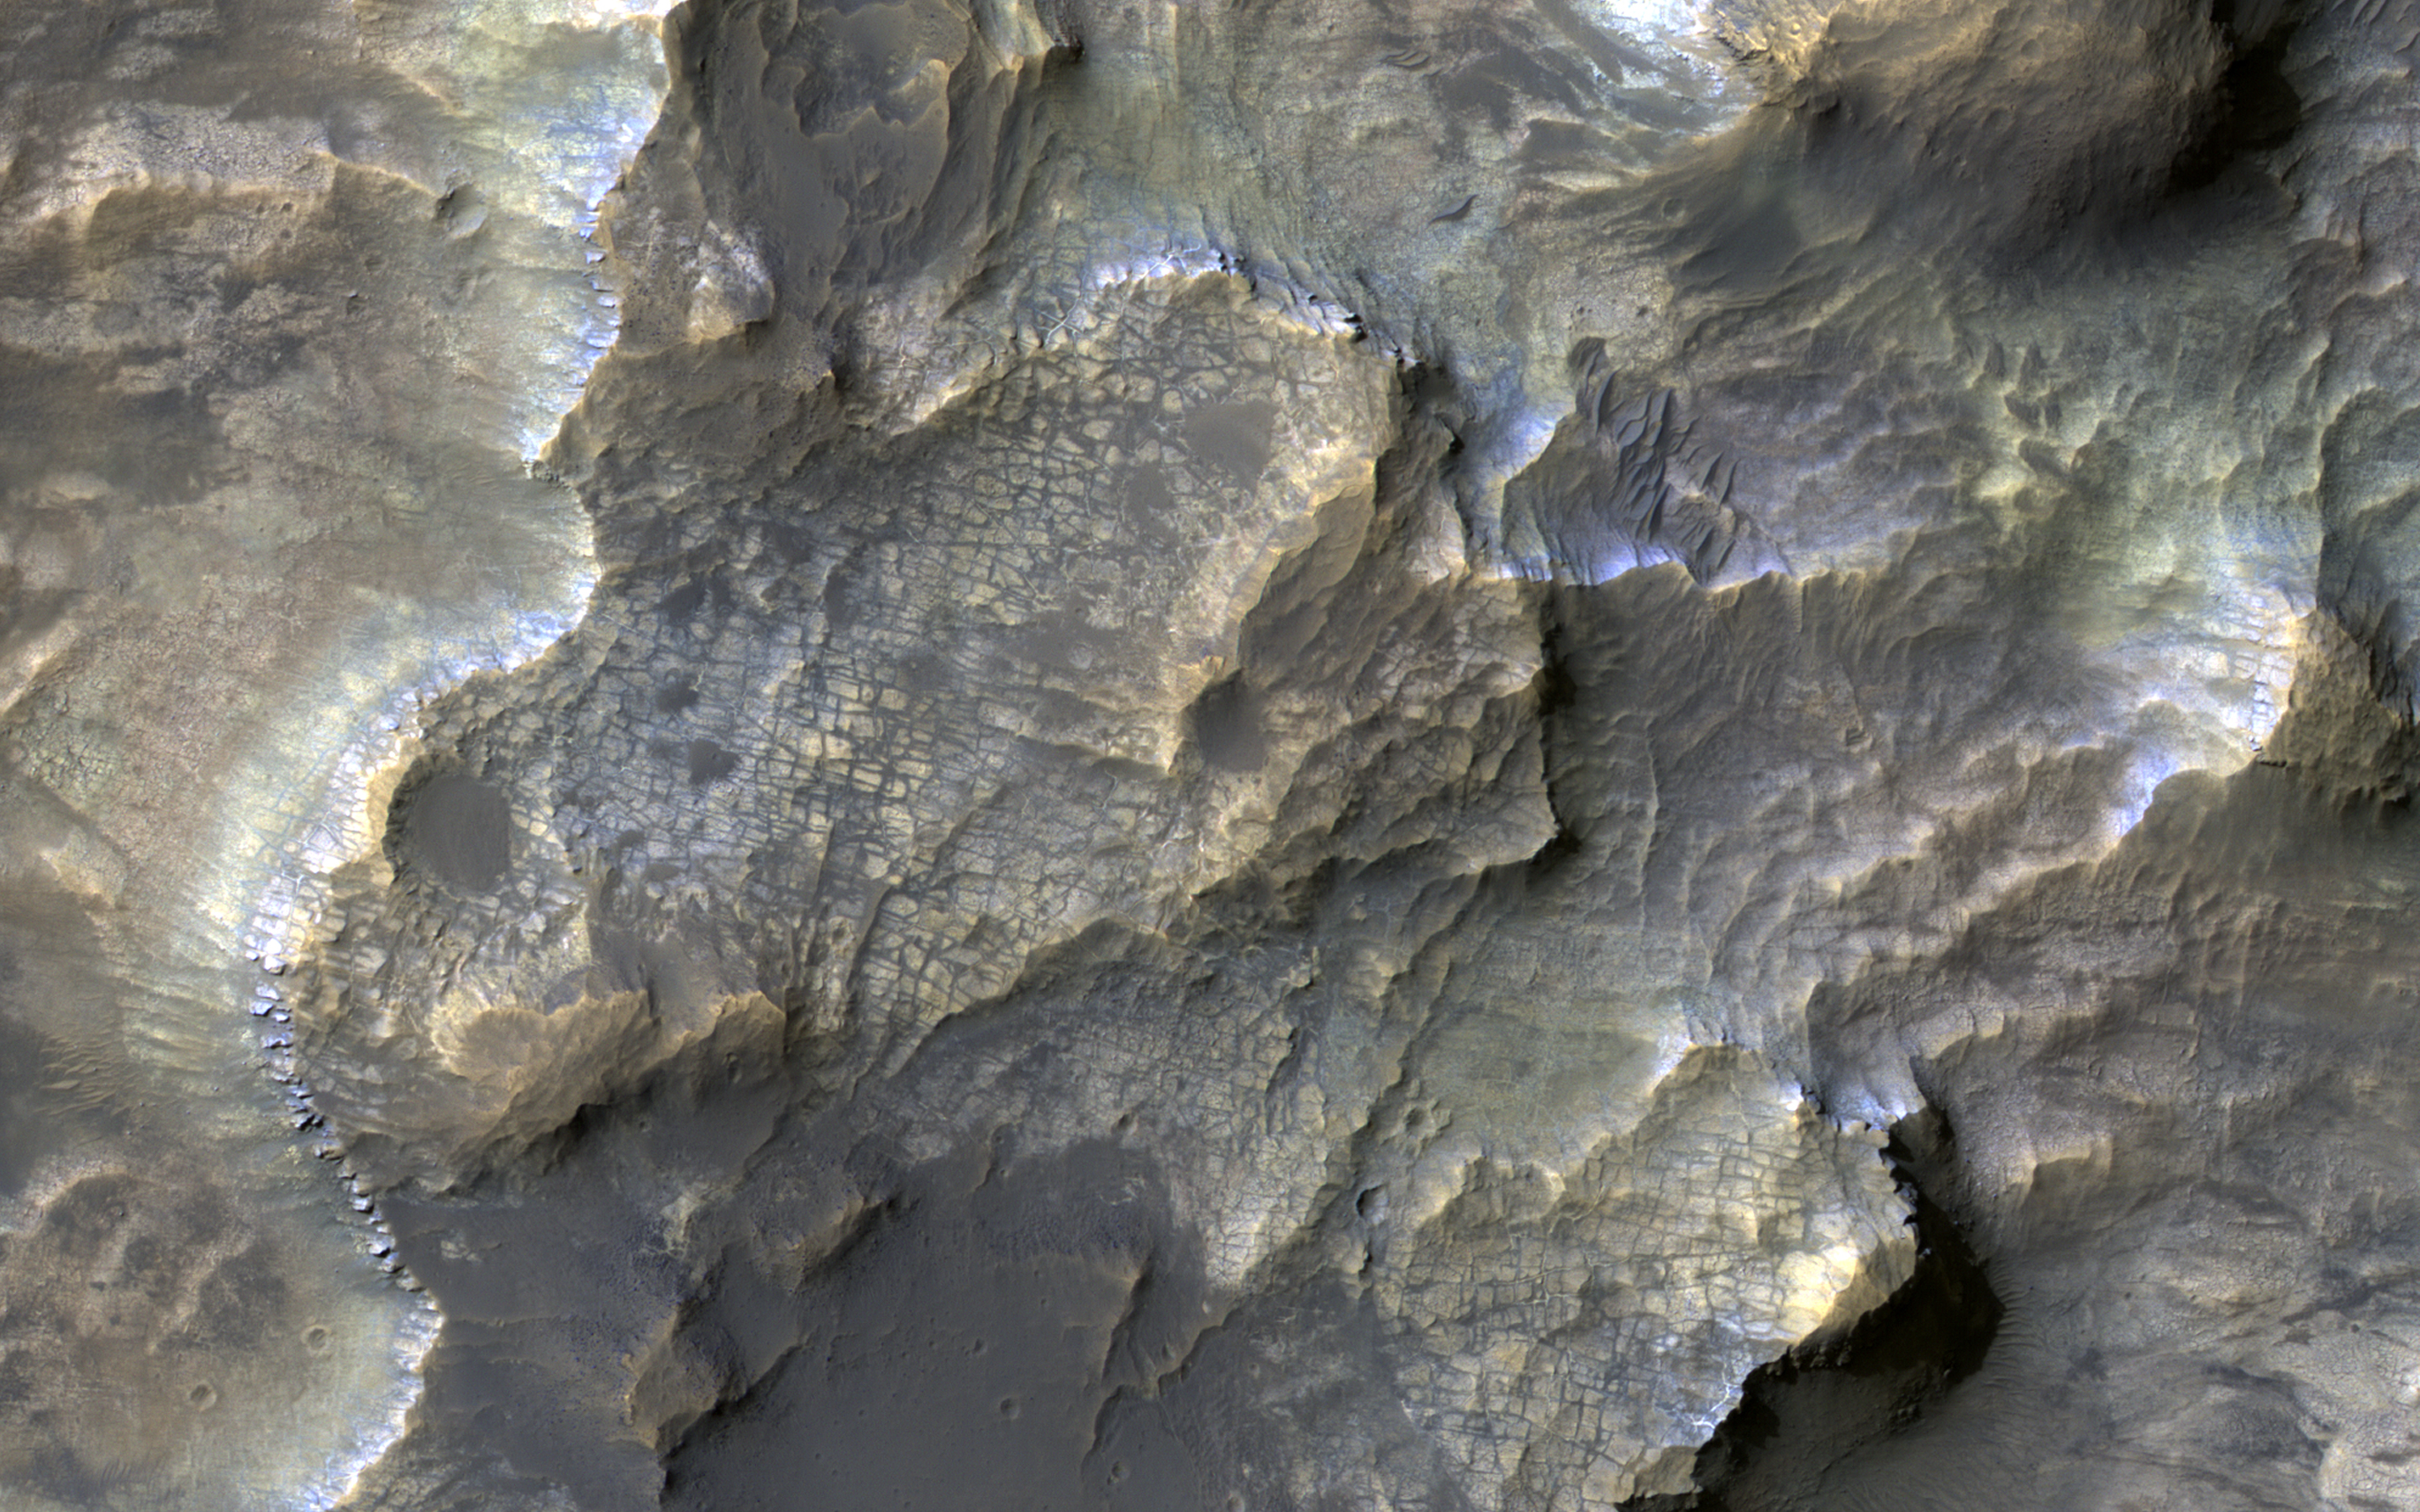

Clays in the Eridania Basin

This colorful image, acquired on May 21, 2018 by NASA’s Mars Reconnaissance Orbiter, shows clays within the Eridania basin region. Many scientists using orbital data have proposed that a large lake may have once existed here during the Late Noachian through Early Hesperian time periods, and then much of the water drained out to the north via Ma’adim Vallis.

Understanding where and what kind of clay exists within this region using CRISM data can help scientists learn more about how long the postulated lake existed and the water chemistry within the lake.

The map is projected here at a scale of 50 centimeters (19.7 inches) per pixel. [The original image scale is 55.3 centimeters (21.6 inches) per pixel (with 2 x 2 binning); objects on the order of 166 centimeters (65.4 inches) across are resolved.] North is up.

This is a stereo pair with PSP_010888_1510.

The University of Arizona, Tucson, operates HiRISE, which was built by Ball Aerospace & Technologies Corp., Boulder, Colorado. NASA’s Jet Propulsion Laboratory, a division of Caltech in Pasadena, California, manages the Mars Reconnaissance Orbiter Project for NASA’s Science Mission Directorate, Washington.

Credit: NASA/JPL-Caltech/Univ. of Arizona